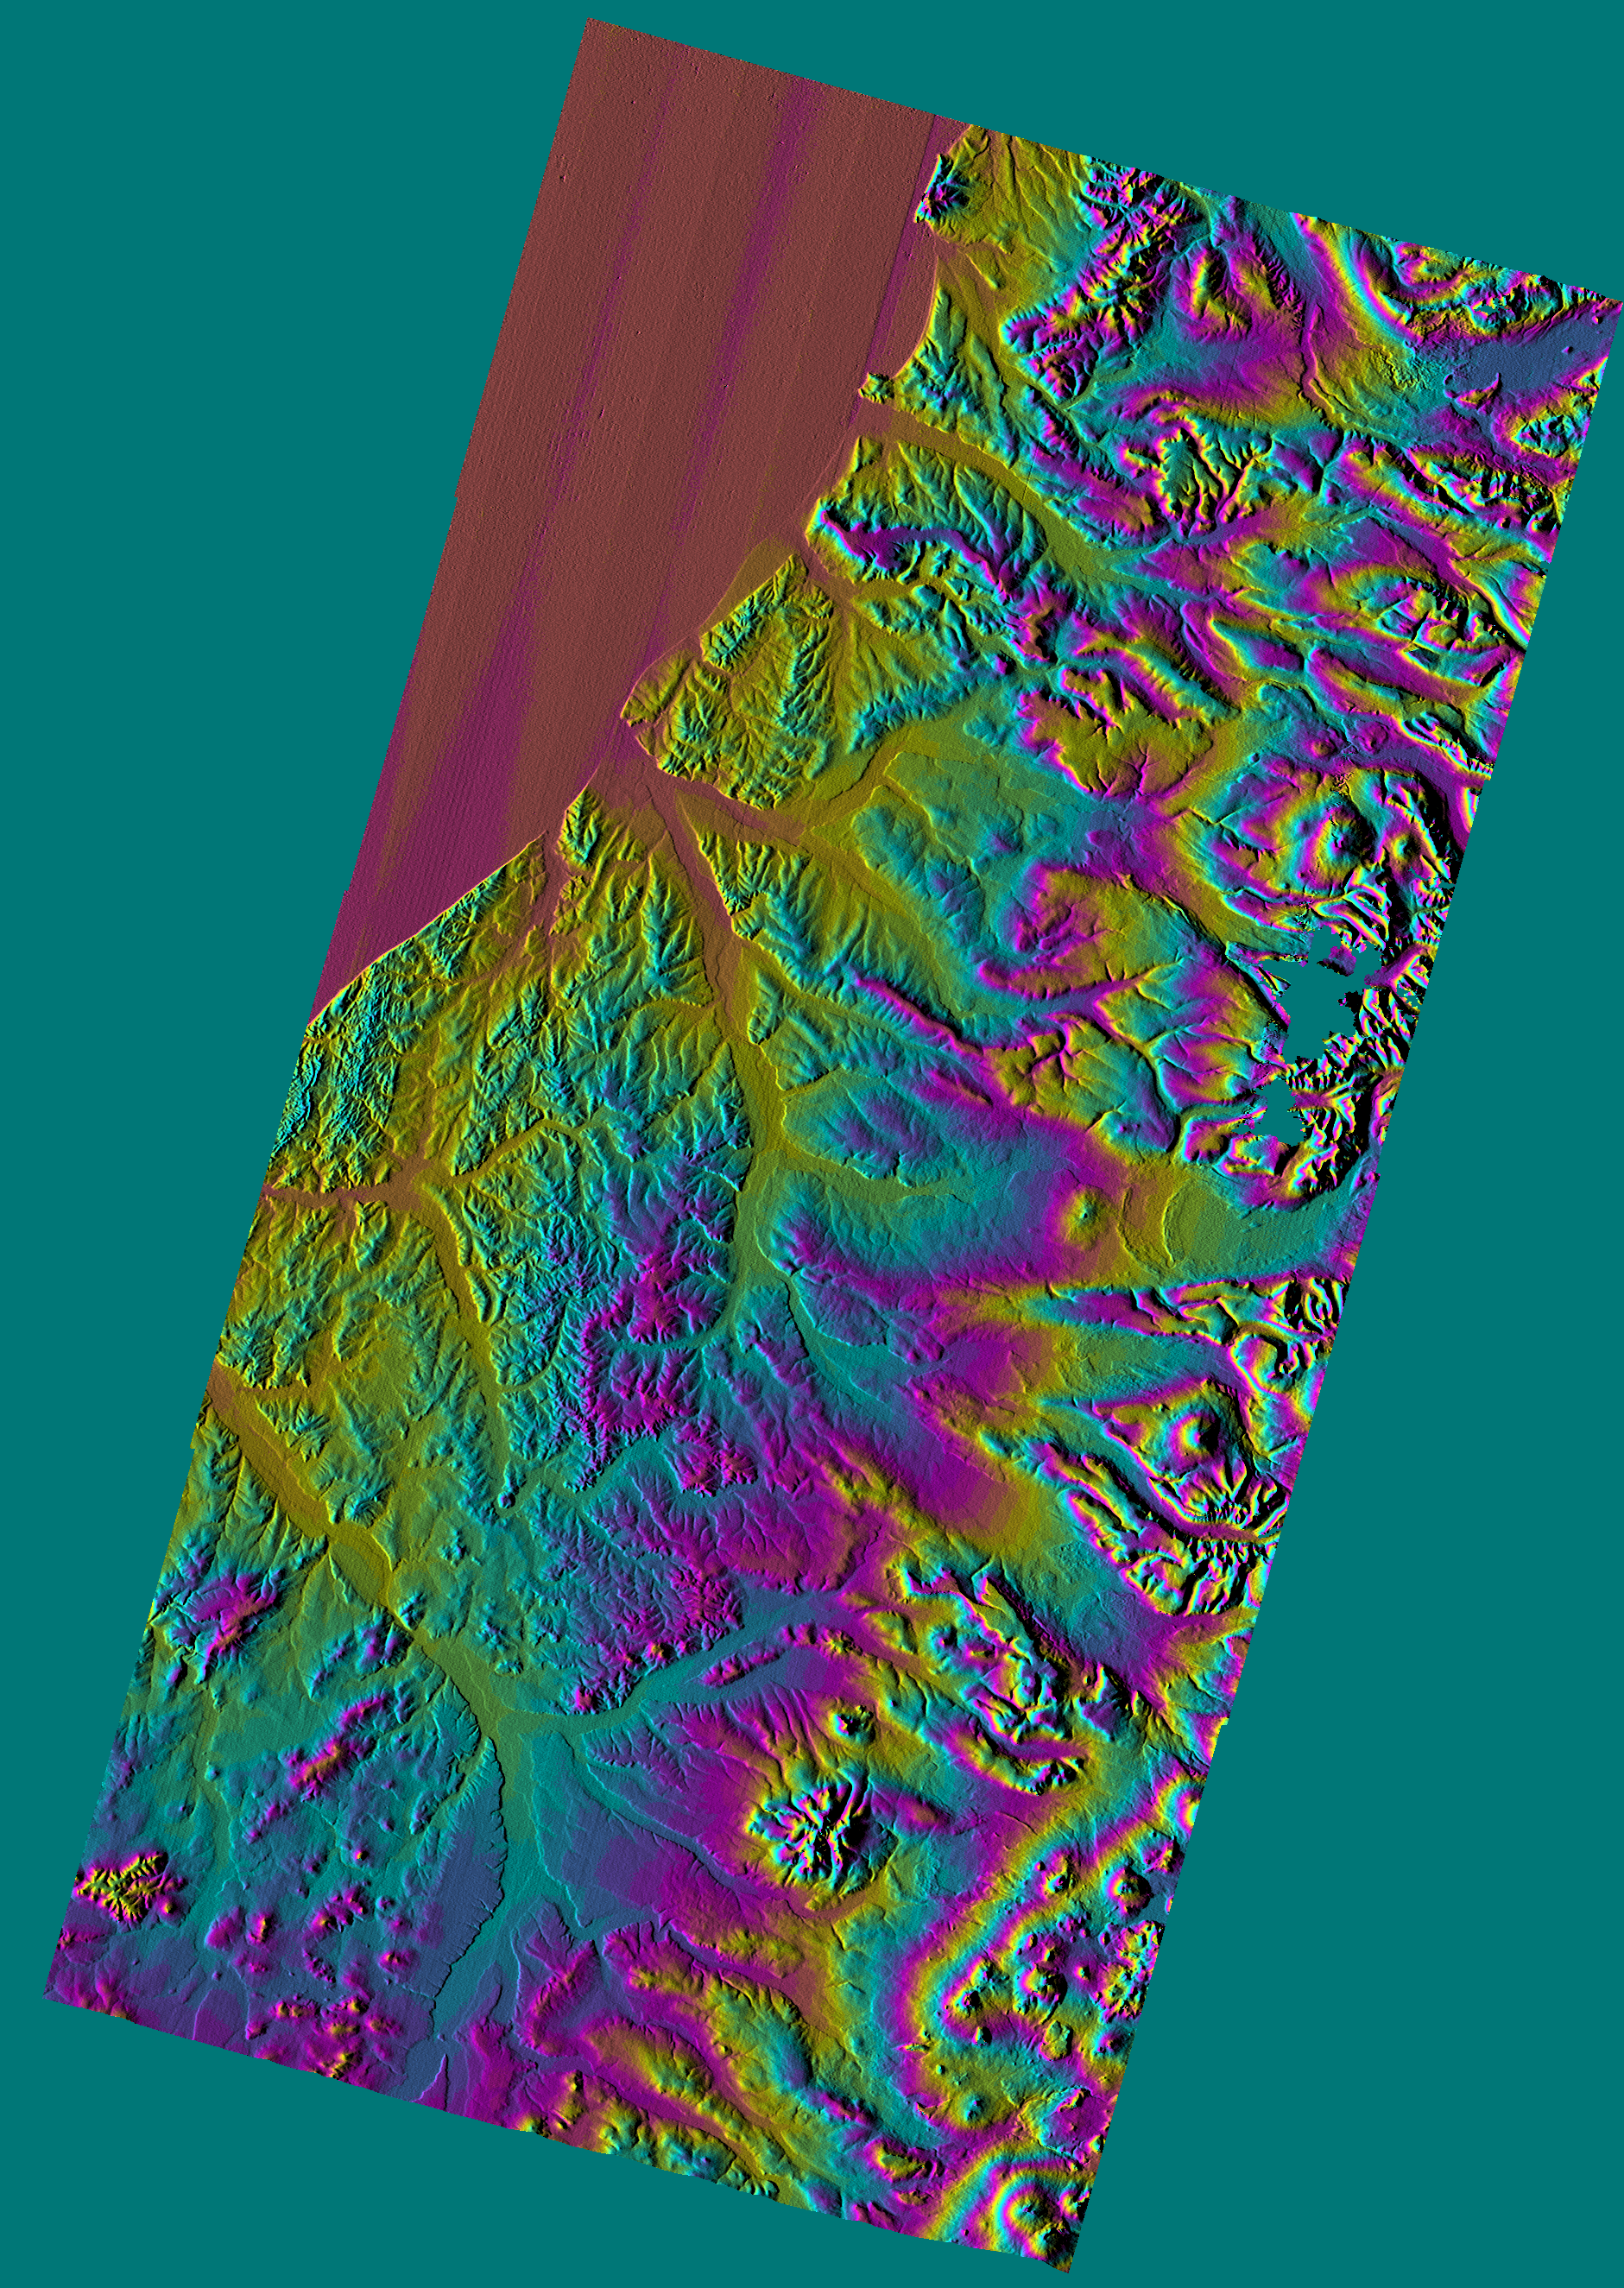

Shaded Relief Color Wrapped, Kamchatka Peninsula, Russia

This shaded relief topographic image shows the western side of the volcanically active Kamchatka Peninsula, Russia. The data are from the first C-band mapping swath of the Shuttle Radar Topography Mission (SRTM). On the left side are five rivers, which flow northwest to the Sea of Okhotsk. These rivers are, from the south to north, Tigil, Amanina, Voyampolka, Zhilovaya, and Kakhtana. The broad, flat floodplains of the rivers are shown in yellow. These rivers are important spawning grounds for salmon. In the right side of the image is the Sredinnyy Khrebet, the volcanic mountain range that makes up the “spine” of the peninsula. The cluster of hills to the lower right is a field of small dormant volcanoes. High resolution SRTM topographic data will be used by geologists to study how volcanoes form and understand the hazards posed by future eruptions.

This image was generated using topographic data from the Shuttle Radar Topography Mission. Colors show the elevation as measured by SRTM. Each cycle of colors (from red through green back to red) represents an equal amount of elevation difference (400 meters, or 1300 feet) similar to contour lines on a standard topographic map. This image contains about 2300 meters (7500 feet) of total relief. For the shading, a computer-generated artificial light source illuminates the elevation data to produce a pattern of light and shadows. Slopes facing the light appear bright, while those facing away are shaded. Shaded relief maps are commonly used in applications such as geologic mapping and land use planning.

The Shuttle Radar Topography Mission (SRTM), launched on February 11, 2000, uses the same radar instrument that comprised the Spaceborne Imaging Radar-C/X-Band Synthetic Aperture Radar (SIR-C/X-SAR) that flew twice on the Space Shuttle Endeavour in 1994. The mission is designed to collect three-dimensional measurements of the Earth’s surface. To collect the 3-D data, engineers added a 60-meter-long (200-foot) mast, an additional C-band imaging antenna and improved tracking and navigation devices. The mission is a cooperative project between the National Aeronautics and Space Administration (NASA), the National Imagery and Mapping Agency (NIMA) and the German (DLR) and Italian (ASI) space agencies. It is managed by NASA’s Jet Propulsion Laboratory, Pasadena, CA, for NASA’s Earth Science Enterprise, Washington, DC.

Size: 240 km (150 miles) x 122 km (77 miles)
Location: 57.5 deg. North lat., 158.8 deg. East lon.
Orientation: North at top
Original Data Resolution: 30 meters (99 feet)
Date Acquired: February 12, 2000

Credit: NASA/JPL/NIMA